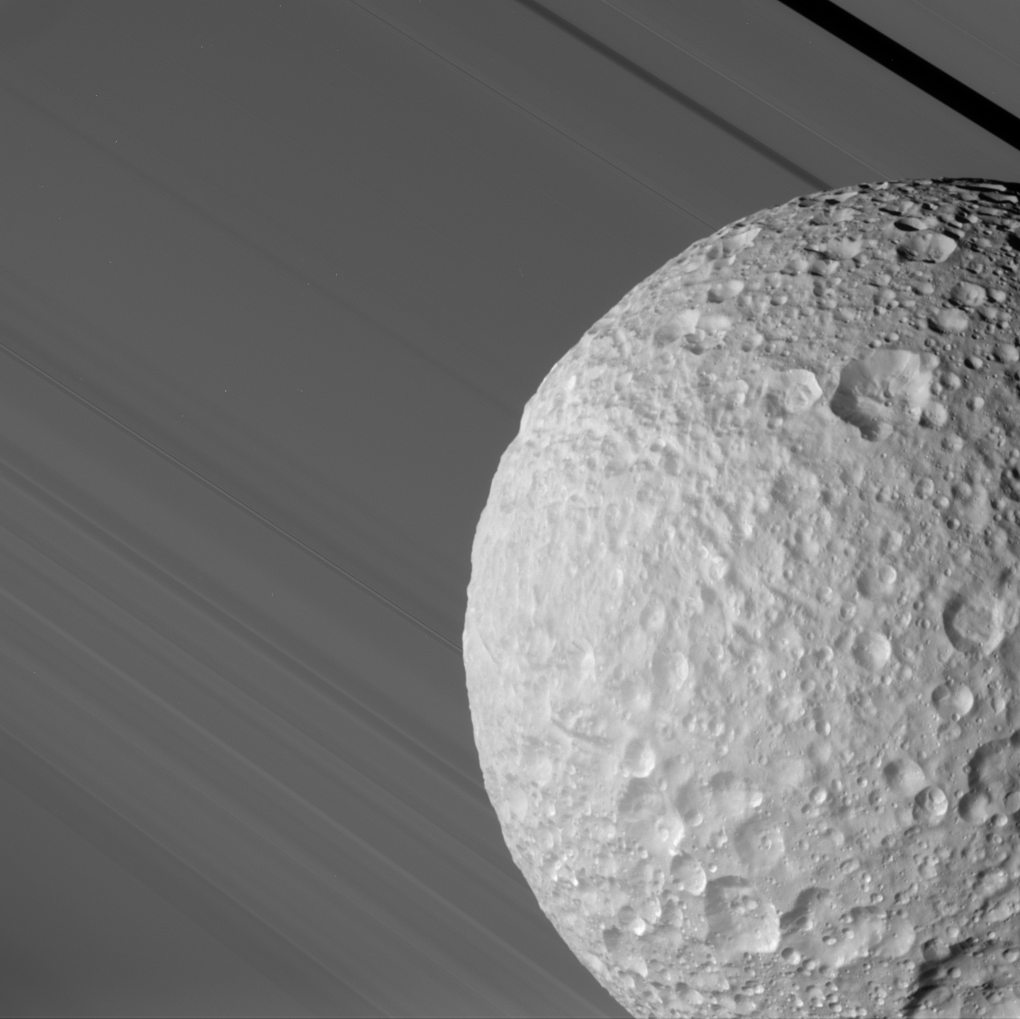

Mimas Against the Rings

During its close flyby of Saturn’s moon Mimas on Aug. 2, 2005, Cassini caught a glimpse of Mimas against the broad expanse of Saturn’s rings. The Keeler Gap in the outer A ring, in which Cassini spied a never-before-seen small moon (see PIA06237), is at the upper right.

The ancient, almost asteroid-like surface of Mimas is evident in its crater-upon-crater appearance. Even the material which has slumped down into the bottom of some of its craters bears the marks of later impacts.

This image was taken through the clear filter of the Cassini spacecraft narrow-angle camera at a distance of 68,000 kilometers (42,500 miles) from Mimas and very near closest approach. The smallest features seen on the moon are about 400 meters wide (440 yards); the Sun-Mimas-Cassini angle is 44 degrees.

The Cassini-Huygens mission is a cooperative project of NASA, the European Space Agency and the Italian Space Agency. The Jet Propulsion Laboratory, a division of the California Institute of Technology in Pasadena, manages the mission for NASA’s Science Mission Directorate, Washington, D.C. The Cassini orbiter and its two onboard cameras were designed, developed and assembled at JPL. The imaging operations center is based at the Space Science Institute in Boulder, Colo.

Credit: NASA/JPL/Space Science Institute